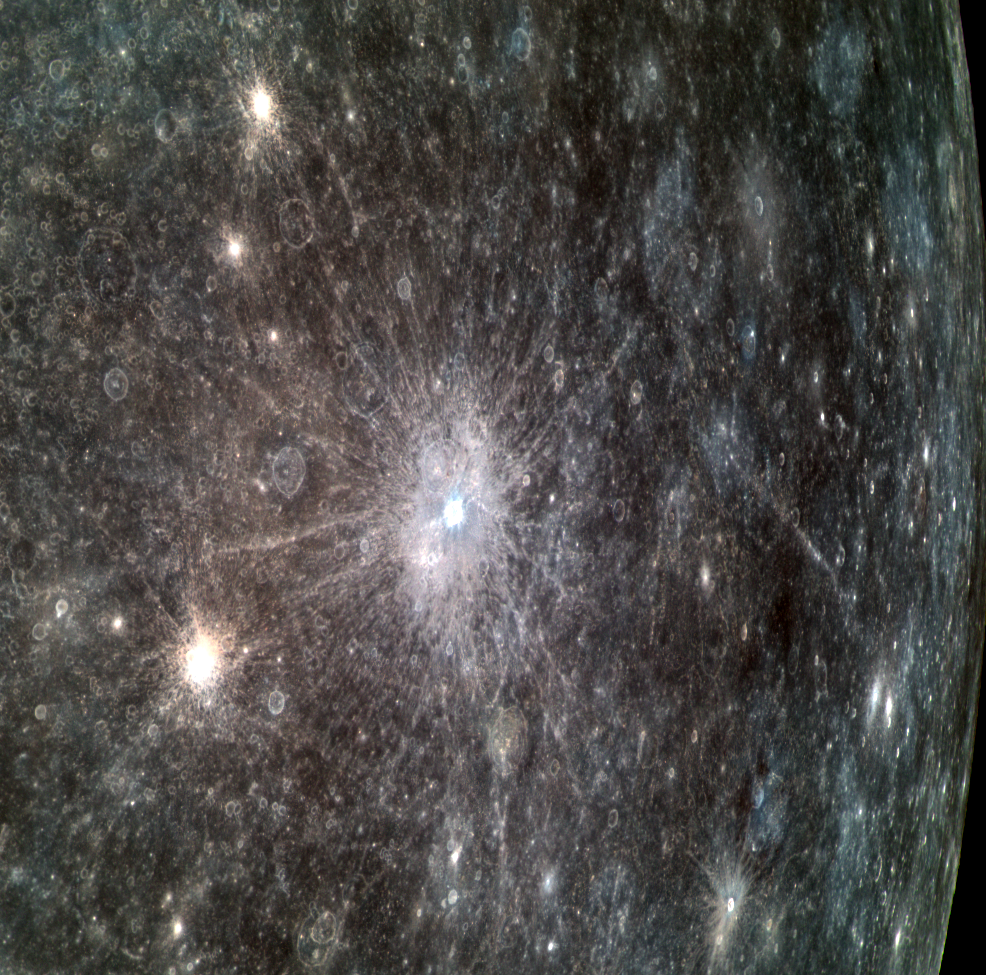

Rudie Can’t Fail

The bright, rayed crater Nureyev is at center stage in this dramatic view toward Mercury’s eastern limb. The crater’s namesake is the Soviet/British ballet dancer Rudolf Nureyev, who died in 1993. This set of color images was obtained at a relatively small phase angle and consequently is dominated by variations in the inherent reflectance and color of the surface. The shape of the crater can be better perceived in an image with a larger phase angle, allowing shadows and shading to reveal the topography of the surface.

This image was acquired as part of MDIS’s high-resolution 3-color imaging campaign. The map produced from this campaign complements the 8-color base map (at an average resolution of 1 km/pixel) acquired during MESSENGER’s primary mission by imaging Mercury’s surface in a subset of the color filters at the highest resolution possible. The three narrow-band color filters are centered at wavelengths of 430 nm, 750 nm, and 1000 nm, and image resolutions generally range from 100 to 400 meters/pixel in the northern hemisphere.

Date acquired: June 17, 2012
Image Mission Elapsed Time (MET): 248431526, 248431518, 248431522
Image ID: 2033219, 2033217, 2033218
Instrument: Wide Angle Camera (WAC) of the Mercury Dual Imaging System (MDIS)
WAC filters: 9, 7, 6 (996, 748, 433 nanometers) in red, green, and blue
Center Latitude: 12.6°
Center Longitude: 187.0° E
Resolution: 660 meters/pixel
Scale: Nureyev crater is about 16 km (10 mi.) in diameter
Incidence Angle: 26.0°
Emission Angle: 54.1°
Phase Angle: 28.0°

The MESSENGER spacecraft is the first ever to orbit the planet Mercury, and the spacecraft’s seven scientific instruments and radio science investigation are unraveling the history and evolution of the Solar System’s innermost planet. MESSENGER acquired over 150,000 images and extensive other data sets. MESSENGER is capable of continuing orbital operations until early 2015.

For information regarding the use of images, see the MESSENGER image use policy.

Credit: NASA/Johns Hopkins University Applied Physics Laboratory/Carnegie Institution of Washington